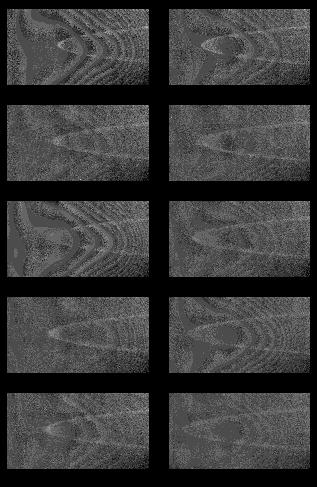

Jupiter’s Main Ring and 2 Satellites

Jupiter’s main ring is a narrow structure about 6,000 kilometers (about 3,700 miles) in width and about 100,000 times fainter than the planet it encircles. These are the first pictures that NASA’s Cassini spacecraft has taken of the ring, a portion of which appears in each frame as an arc opening toward the right.

Image processing helped make the ring easier to see in these frames taken with Cassini’s narrow-angle camera during a 39.5-hour period beginning Dec. 11, 2000. The distance between the spacecraft and Jupiter narrowed during those hours, from 20.3 million kilometers (12.6 million miles) to 19 million kilometers (11.8 million miles). Also, Cassini’s movement took it from 3.3 degrees above the plane of the rings to 2.98 degrees above the plane. The frames are in sequence from upper left to lower right. The image of the ring’s arc grows longer, as the spacecraft approaches the planet.

Resolution is about 230 kilometers (143 miles) per pixel. The 10 frames shown here are each a small section of several separate narrow-angle images taken through the camera’s clear filter and spanning the entire 39.5 hour period. The scattered light background has been removed, and the images have been contrast-stretched to enhance the ring. The contours in the image, as well as the small variations in brightness of the ring from one frame to the next, are a result of the image processing and background removal.

This image sequence also shows the motions of two satellites embedded in Jupiter’s ring. The moon Adrastea is the fainter of the two, and Metis the brighter. Images such as these will be used to refine the orbits of the two bodies. This image sequence also shows the motions of two satellites embedded in Jupiter’s ring. The moon Adrastea is the fainter of the two, and Metis the brighter. Images such as these will be used to refine the orbits of the two bodies.

Cassini is a cooperative project of NASA, the European Space Agency and the Italian Space Agency. The Jet Propulsion Laboratory, a division of the California Institute of Technology in Pasadena, manages the Cassini mission for NASA’s Office of Space Science, Washington, D.C.

Credit: NASA/JPL/University of Arizona